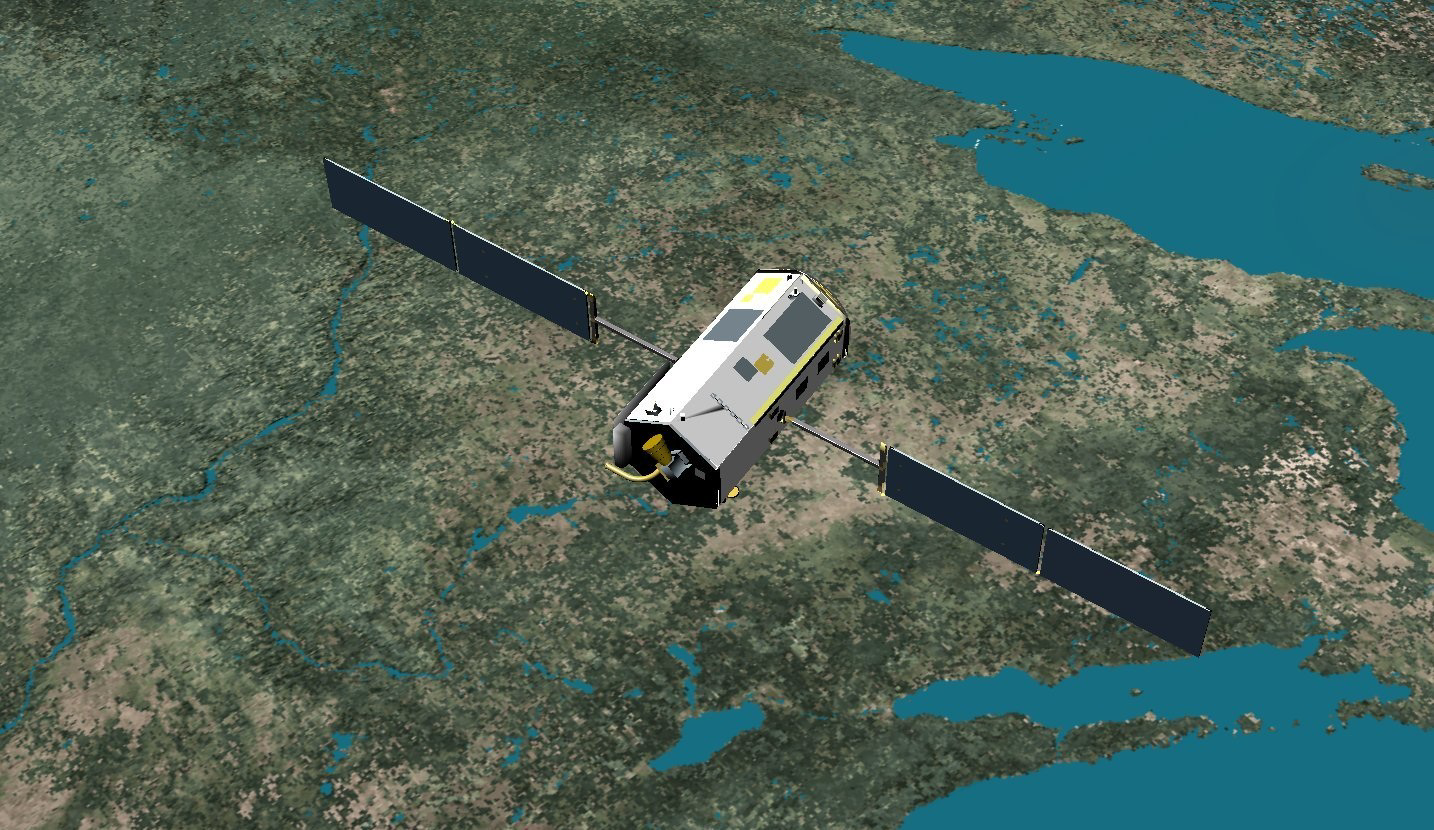

Artist’s Concept of the Orbiting Carbon Observatory

This image is an artist’s concept of the Orbiting Carbon Observatory (OCO).

On February 24, 2009, NASA’s Orbiting Carbon Observatory satellite failed to reach orbit after its 1:55 a.m. PST liftoff Tuesday from California’s Vandenberg Air Force Base.

Preliminary indications are that the fairing on the Taurus XL launch vehicle failed to separate. The fairing is a clamshell structure that encapsulates the satellite as it travels through the atmosphere.

A Mishap Investigation Board will be immediately convened to determine the cause of the launch failure.

Credit: NASA/JPL